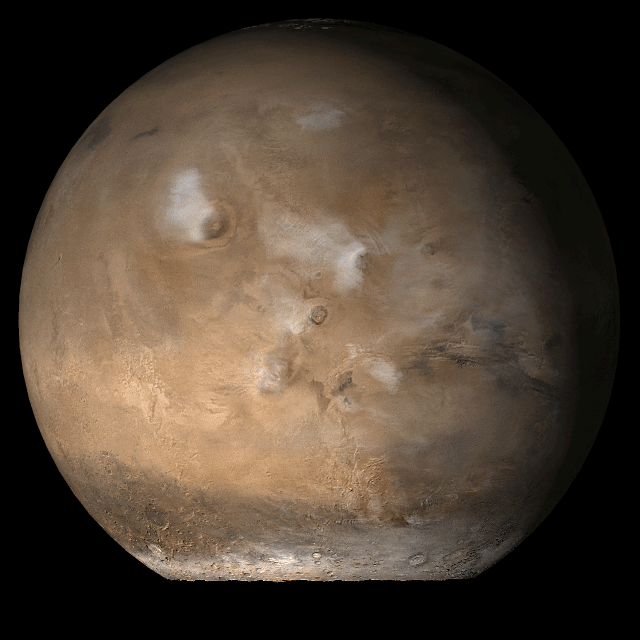

Mars at Ls 107°: Tharsis

5 September 2006
This picture is a composite of Mars Global Surveyor (MGS) Mars Orbiter Camera (MOC) daily global images acquired at Ls 107° during a previous Mars year. This month, Mars looks similar, as Ls 107° occurs in mid-September 2006. The picture shows the Tharsis face of Mars. Over the course of the month, additional faces of Mars as it appears at this time of year are being posted for MOC Picture of the Day. Ls, solar longitude, is a measure of the time of year on Mars. Mars travels 360° around the Sun in 1 Mars year. The year begins at Ls 0°, the start of northern spring and southern autumn.

Season: Northern Summer/Southern Winter

Credit: NASA/JPL/Malin Space Science Systems